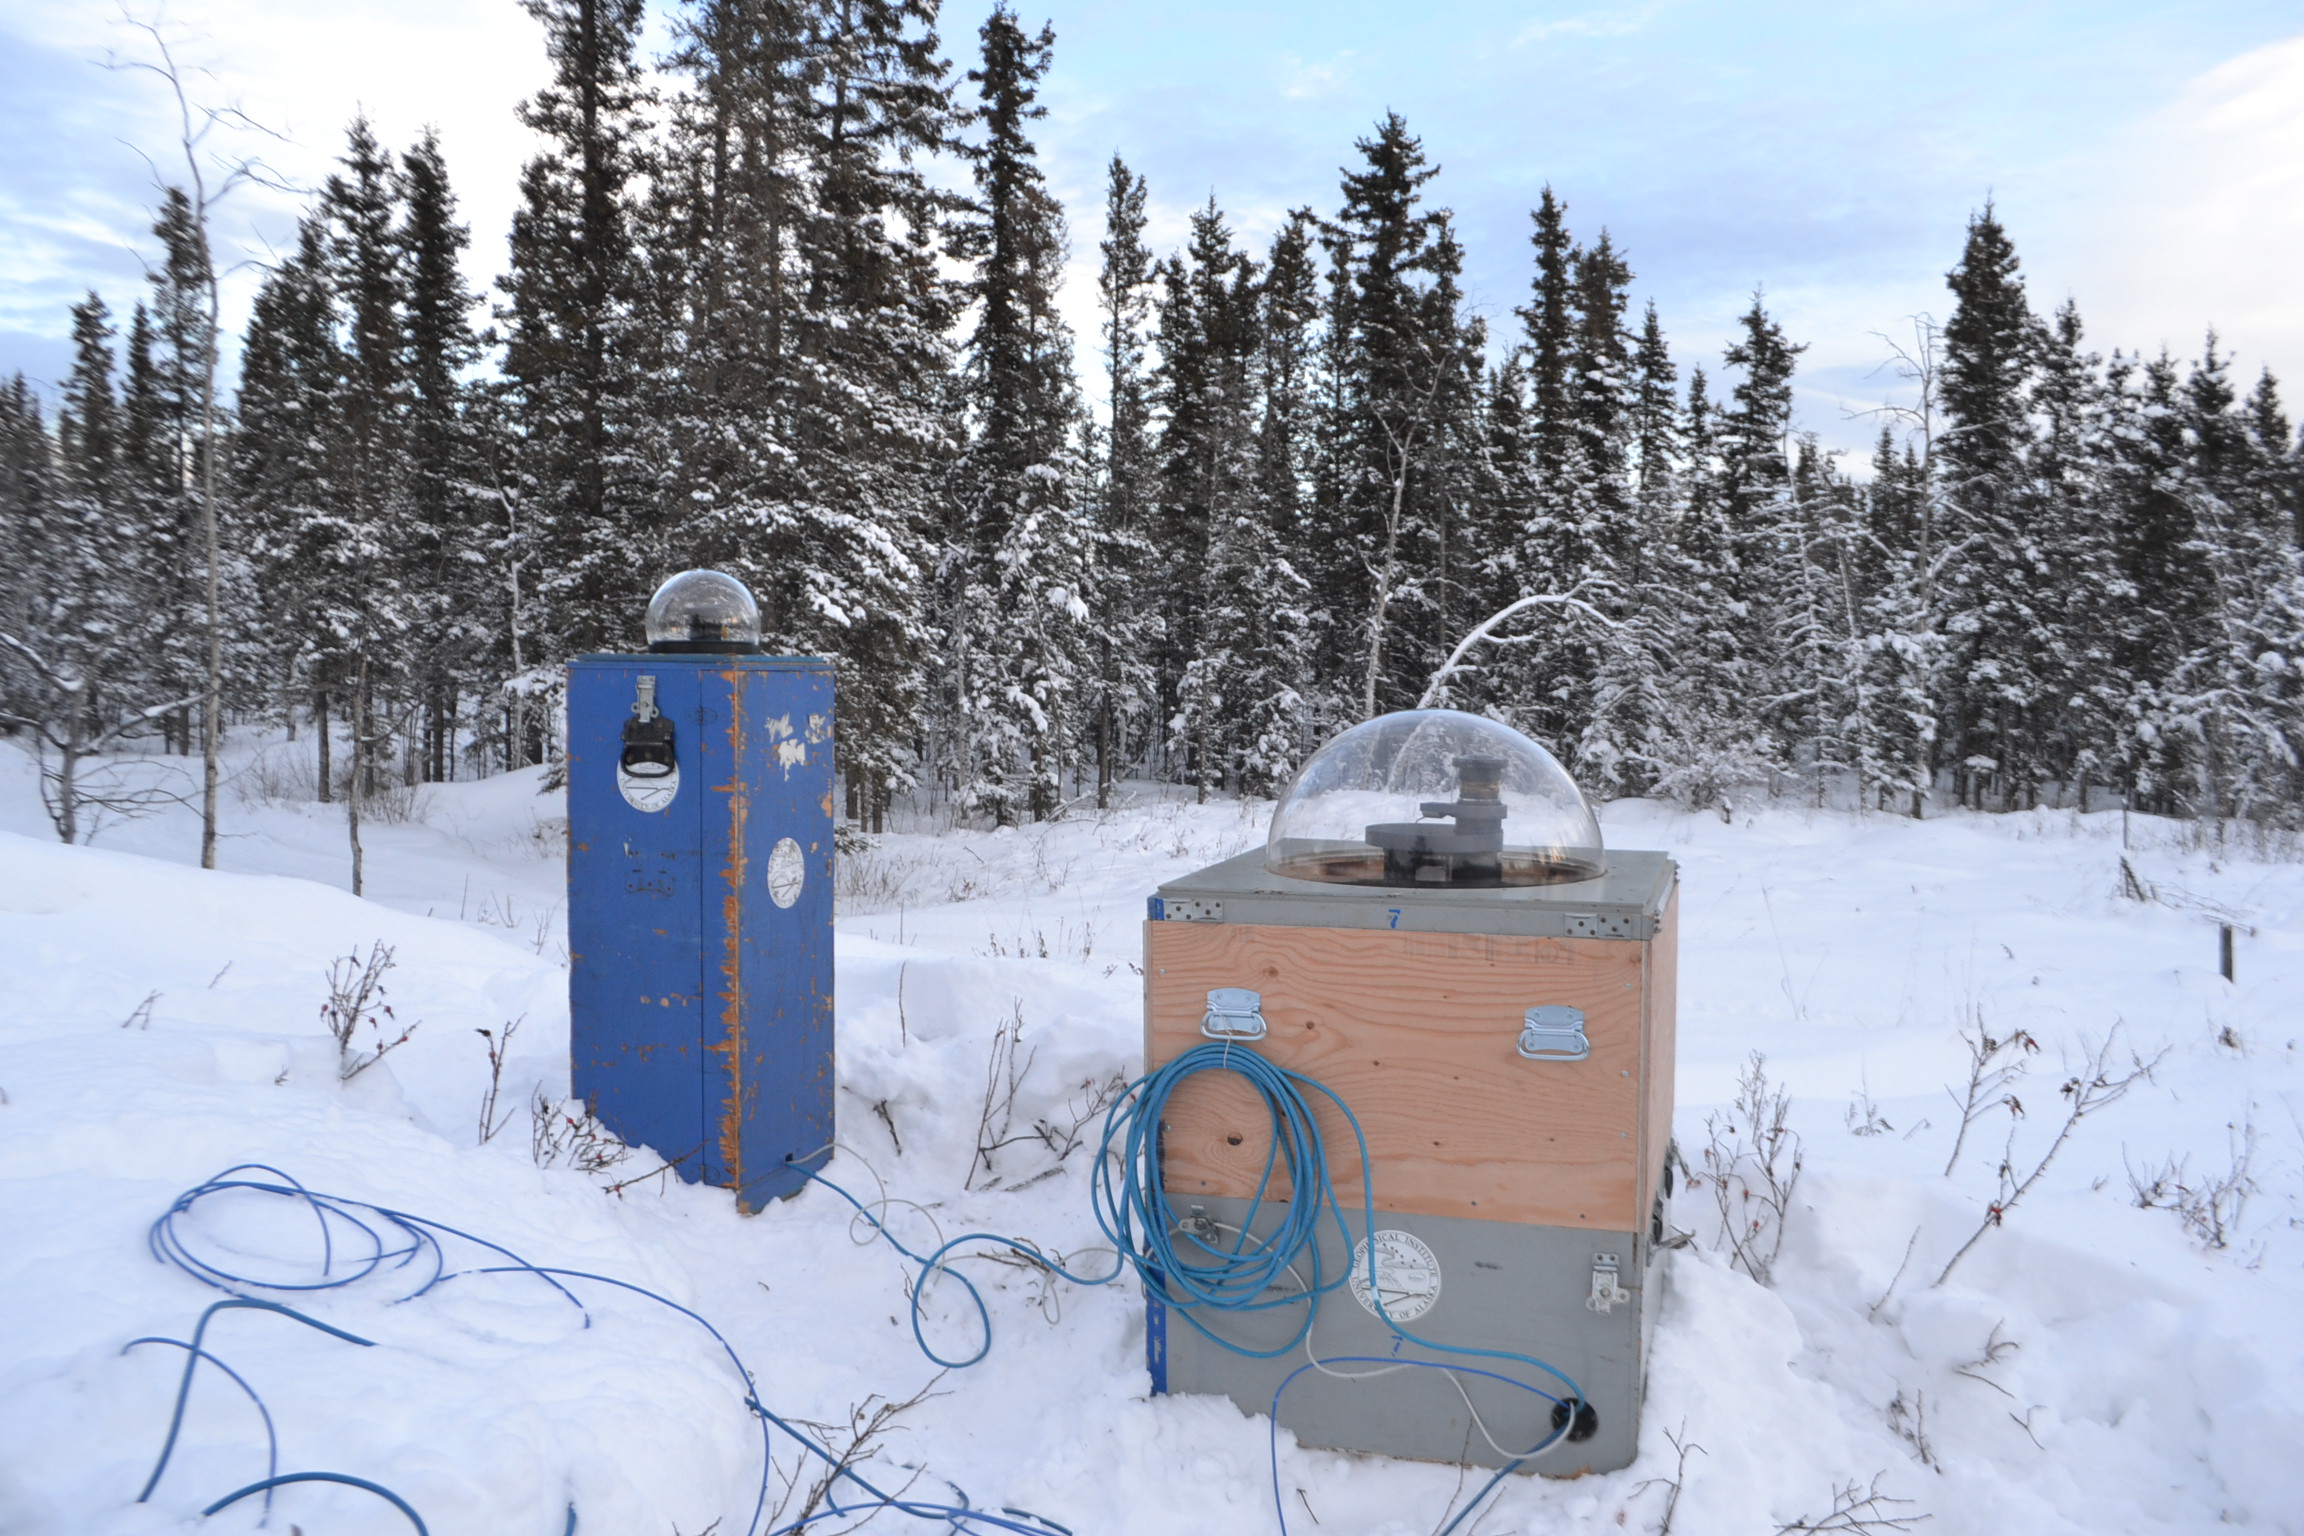

NASA-funded sounding rocket to catch aurora in the act

The NASA-funded Ground-to-Rocket Electron-Electrodynamics Correlative Experiment, or GREECE, wants to understand aurora. Specifically, it will study classic auroral curls that swirl through the sky like cream in a cup of coffee. The GREECE instruments travel on a sounding rocket that launches for a ten-minute ride right through the heart of the aurora reaching its zenith over the native village of Venetie, Alaska. To study the curl structures, GREECE consists of two parts: ground-based imagers located in Venetie to track the aurora from the ground and the rocket to take measurements from the middle of the aurora itself. At their simplest, auroras are caused when particles from the sun funnel over to Earth's night side, generate electric currents, and trigger a shower of particles that strike oxygen and nitrogen some 60 to 200 miles up in Earth's atmosphere, releasing a flash of light. But the details are always more complicated, of course. Researchers wish to understand the aurora, and movement of plasma in general, at much smaller scales including such things as how different structures are formed there. This is a piece of information, which in turn, helps paint a picture of the sun-Earth connection and how energy and particles from the sun interact with Earth's own magnetic system, the magnetosphere. GREECE is a collaborative effort between SWRI, which developed particle instruments and the ground-based imaging, and the University of California, Berkeley, measuring the electric and magnetic fields. The launch is supported by a sounding rocket team from NASA’s Wallops Flight Facility, Wallops Island, Va. The Poker Flat Research Range is operated by the University of Alaska, Fairbanks.

Credit: NASA Goddard